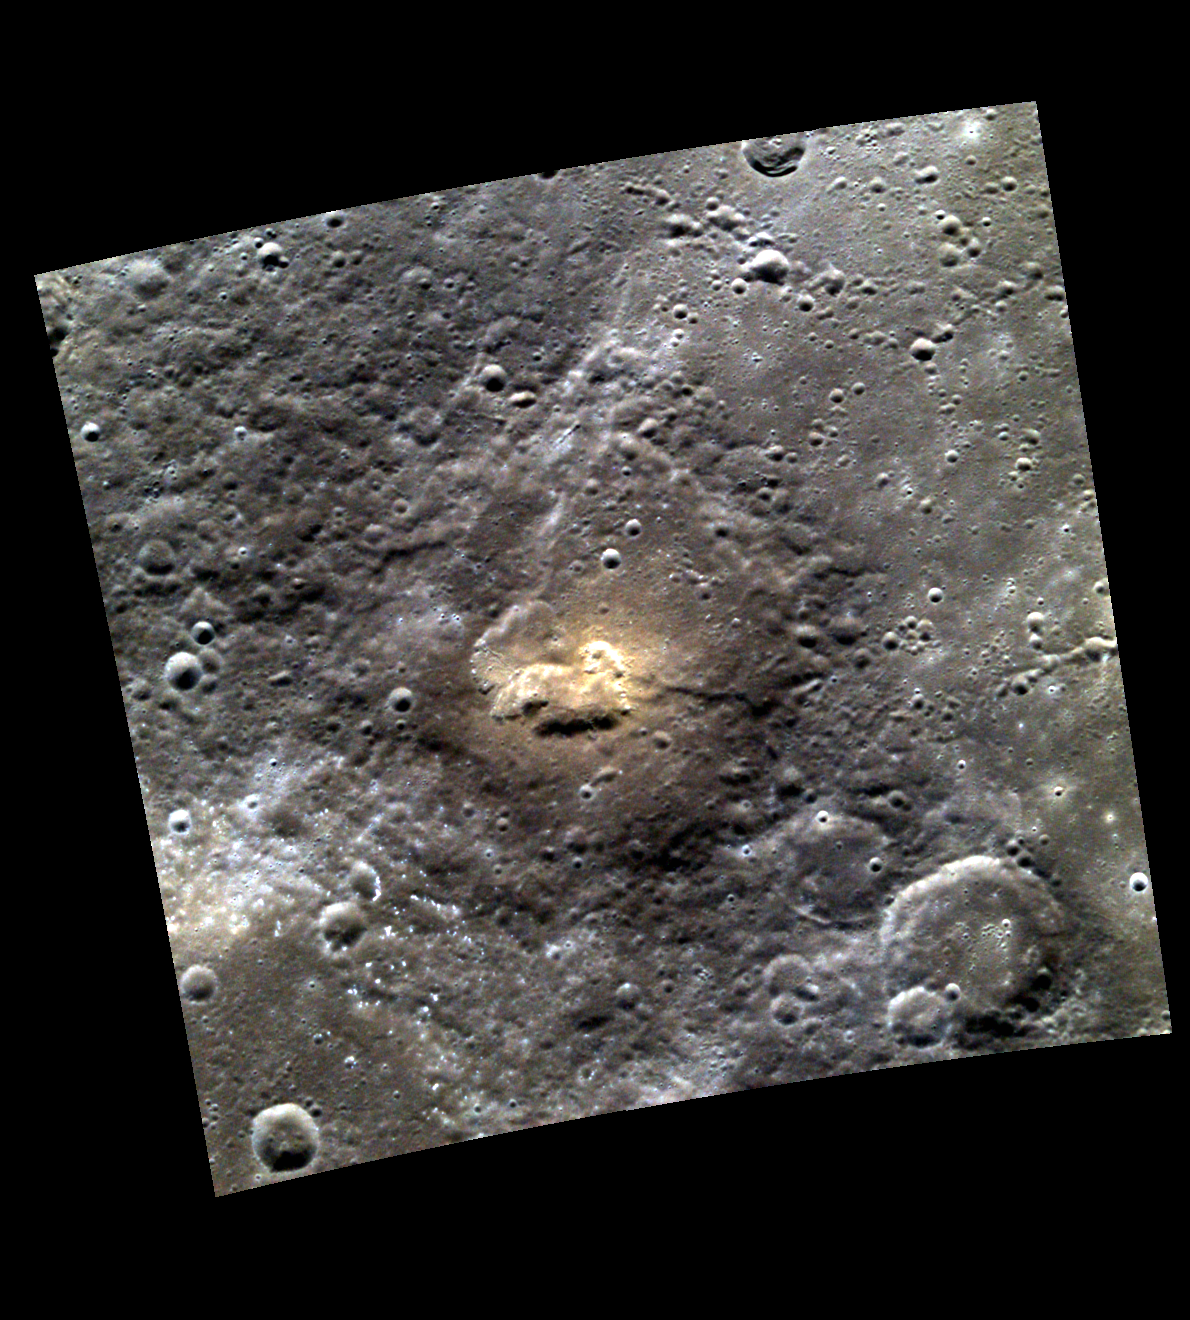

Hermean AdVENTure!

The image above shows an unnamed, heavily degraded crater with a volcanic vent at the center, visible as an irregular, rimless depression. In color images, like the one above, volcanic features appear redder than average Mercury.

This image was acquired as a high-resolution targeted color observation. Targeted color observations are images of a small area on Mercury’s surface at resolutions higher than the 1-kilometer/pixel 8-color base map. During MESSENGER’s one-year primary mission, hundreds of targeted color observations were obtained. During MESSENGER’s extended mission, high-resolution targeted color observations are more rare, as the 3-color base map is covering Mercury’s northern hemisphere with the highest-resolution color images that are possible.

Date acquired: April 09, 2011
Image Mission Elapsed Time (MET): 210808085, 210808081, 210808077
Image ID: 108224, 108223, 108222
Instrument: Wide Angle Camera (WAC) of the Mercury Dual Imaging System (MDIS)
WAC filters: 9, 7, 6 (996, 748, 433 nanometers) in red, green, and blue
Center Latitude: 48.62°
Center Longitude: 326.5° E
Resolution: 217 meters/pixel
Scale: This image is 220 km (137mi.) across.
Incidence Angle: 48.9°
Emission Angle: 14.2°
Phase Angle: 63.2°

The MESSENGER spacecraft is the first ever to orbit the planet Mercury, and the spacecraft’s seven scientific instruments and radio science investigation are unraveling the history and evolution of the Solar System’s innermost planet. Visit the Why Mercury? section of this website to learn more about the key science questions that the MESSENGER mission is addressing. During the one-year primary mission, MDIS acquired 88,746 images and extensive other data sets. MESSENGER is now in a year-long extended mission, during which plans call for the acquisition of more than 80,000 additional images to support MESSENGER’s science goals.

These images are from MESSENGER, a NASA Discovery mission to conduct the first orbital study of the innermost planet, Mercury. For information regarding the use of images, see the MESSENGER image use policy.

Credit: NASA/Johns Hopkins University Applied Physics Laboratory/Carnegie Institution of Washington